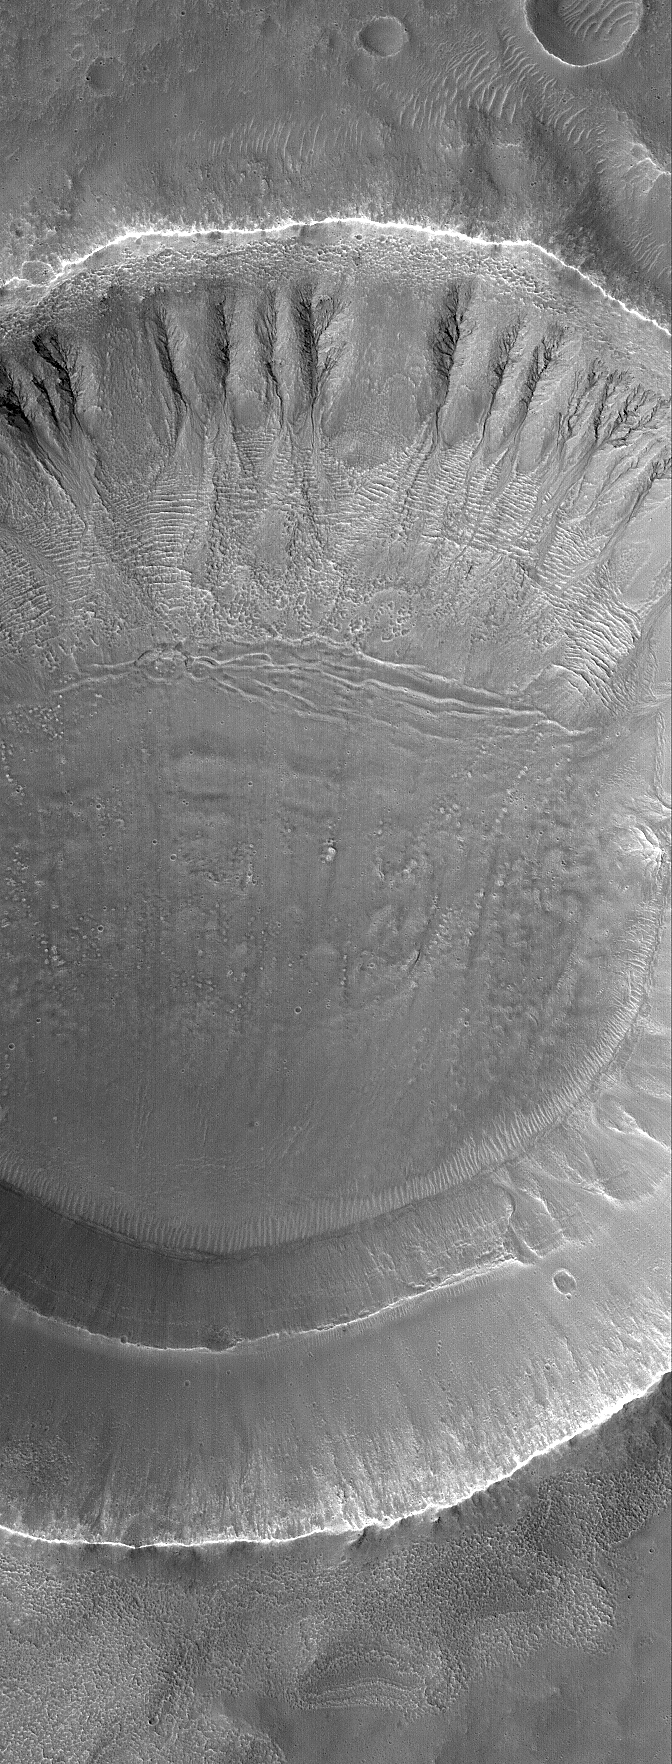

Gullied Crater

5 December 2005
This Mars Global Surveyor (MGS) Mars Orbiter Camera (MOC) image shows gullies formed in the walls of an impact crater. Such gullies might result from seepage and runoff of groundwater; others have suggested snowmelt might be involved, although there is no evidence for snow at this location.

Location near: 35.7°S, 207.6°W
Image width: width: ~3 km (~1.9 mi)
Illumination from: upper left
Season: Southern Summer

Credit: NASA/JPL/Malin Space Science Systems